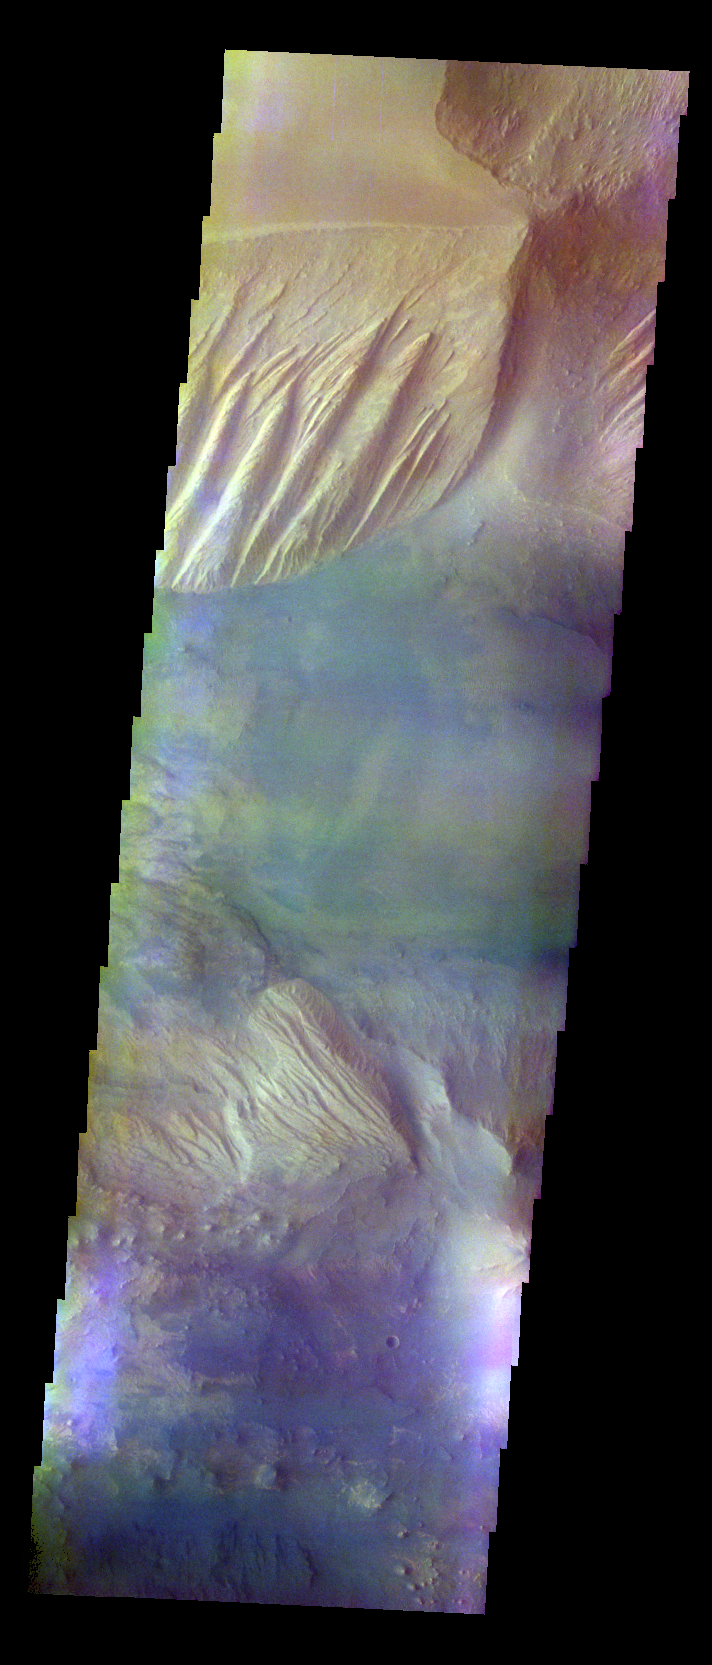

Candor Chasma – False Color

The THEMIS VIS camera contains 5 filters. The data from different filters can be combined in multiple ways to create a false color image. These false color images may reveal subtle variations of the surface not easily identified in a single band image. Today’s false color image shows part of Candor Chasma.

Credit: NASA/JPL-Caltech/ASU